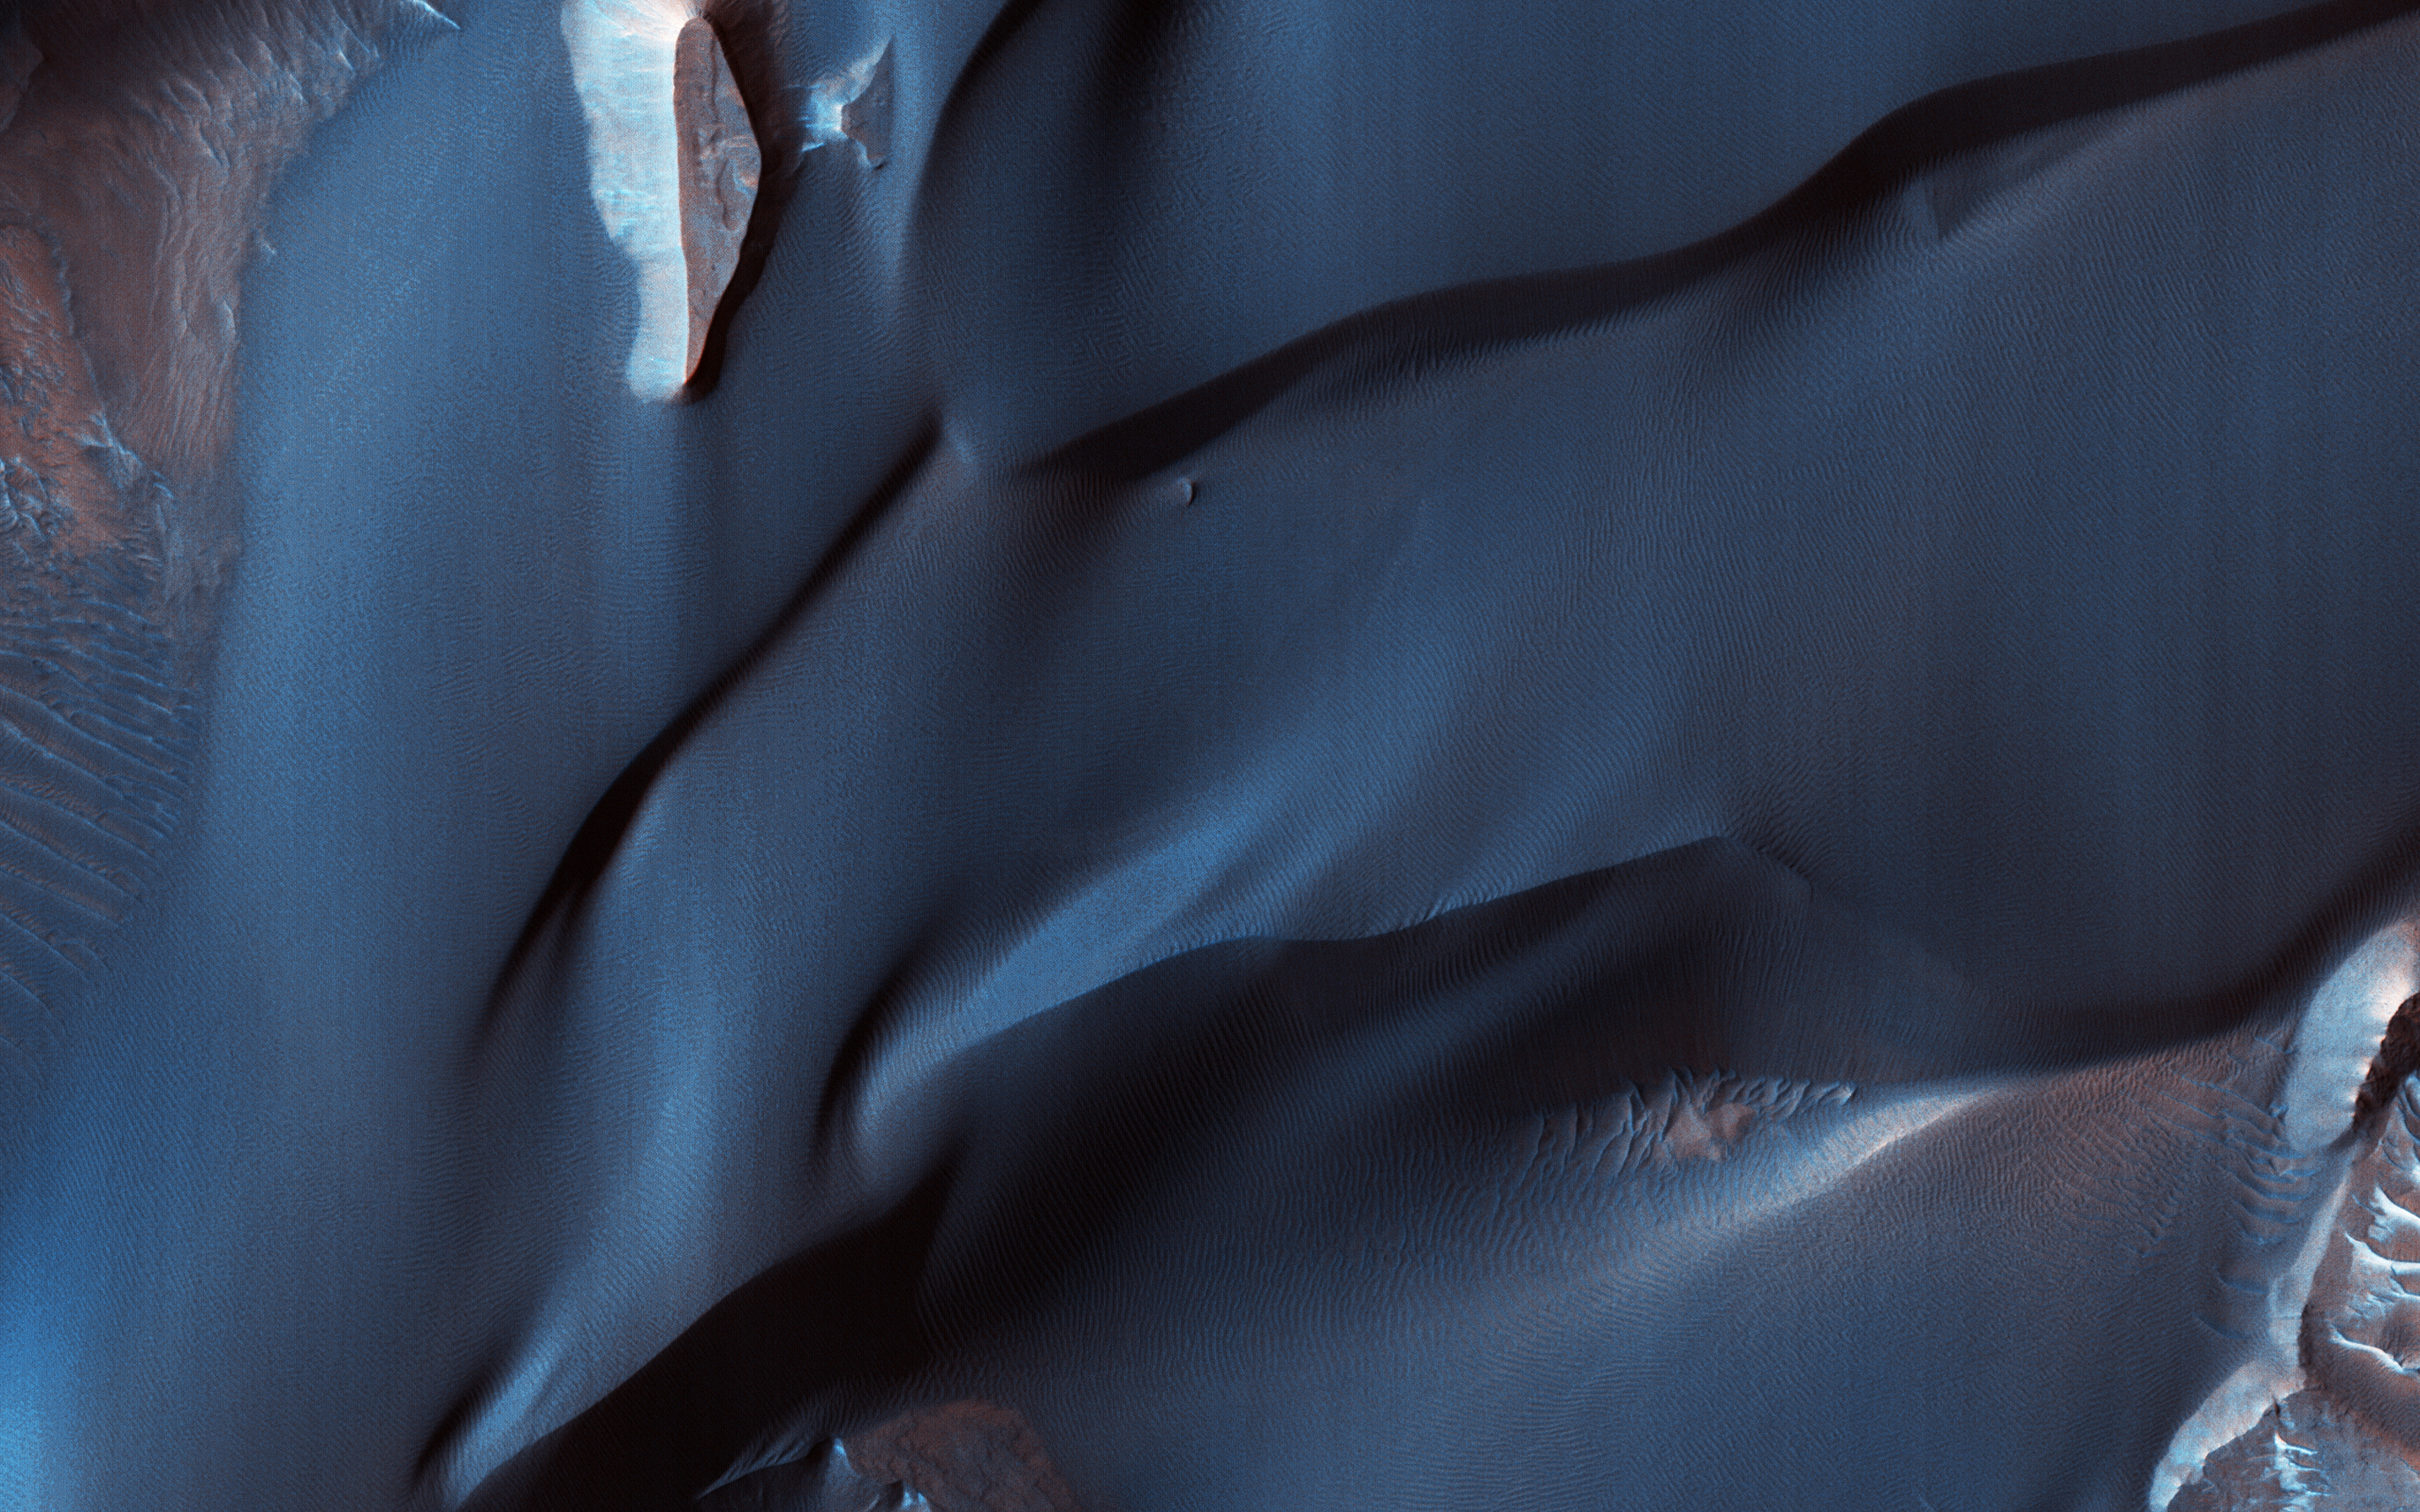

The Velvety Blue Dunes of Melas Chasma

This color-infrared image shows sand dunes in Melas Chasma, located within the Valles Marineris canyon system. The dark-blue and purple colors indicate coarse-grained sands that are comprised of basalt, an iron and magnesium-rich volcanic rock that formed from cooled lava millions of years ago when volcanism was an active process on Mars.

Migrating sand dunes often lead to the erosion and excavation of underlying material; regions where there are active dune fields are ideal places to search for exposed bedrock. Repeated imaging of dunes may also show changes that provide evidence for active surface processes related to wind patterns and climate.

The map is projected here at a scale of 25 centimeters (9.8 inches) per pixel. [The original image scale is 26.5 centimeters (10.4 inches) per pixel (with 1 x 1 binning); objects on the order of 79 centimeters (31.1 inches) across are resolved.] North is up.

The University of Arizona, Tucson, operates HiRISE, which was built by Ball Aerospace & Technologies Corp., Boulder, Colorado. NASA’s Jet Propulsion Laboratory, a division of Caltech in Pasadena, California, manages the Mars Reconnaissance Orbiter Project for NASA’s Science Mission Directorate, Washington.

Credit: NASA/JPL-Caltech/Univ. of Arizona